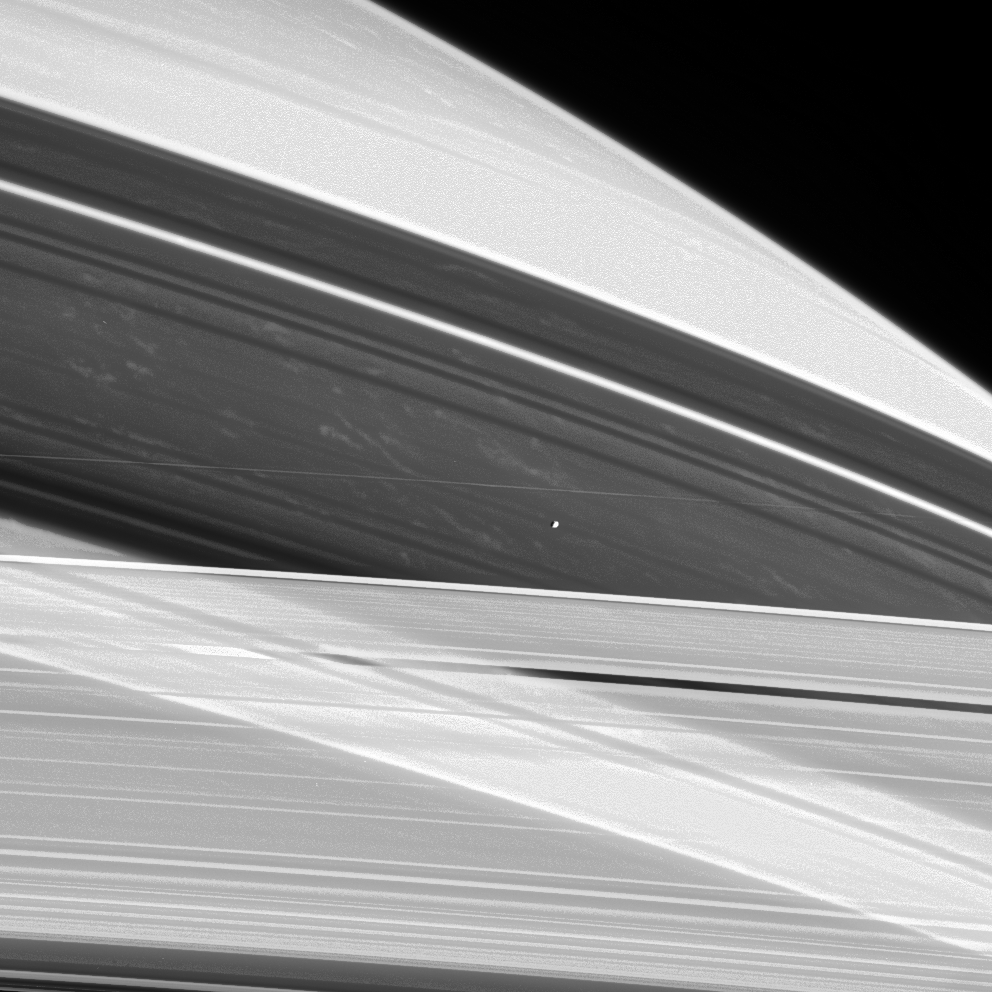

Shepherd of Ice

Saturn’s shepherd moon Prometheus hovers between the A and F rings as if suspended on an invisible thread, while bright clouds drift in Saturn’s atmosphere approximately 130,000 kilometers (81,000 miles) beyond. It is noteworthy that such clouds are visible here in the shadows cast by the rings.

Prometheus is 102 kilometers (63 miles) across.

The image was taken in visible light with the Cassini spacecraft narrow-angle camera on June 3, 2005, at a distance of approximately 2.1 million kilometers (1.3 million miles) from Saturn. The image scale is 13 kilometers (8 miles) per pixel. This view was processed to enhance fine details.

The Cassini-Huygens mission is a cooperative project of NASA, the European Space Agency and the Italian Space Agency. The Jet Propulsion Laboratory, a division of the California Institute of Technology in Pasadena, manages the mission for NASA’s Science Mission Directorate, Washington, D.C. The Cassini orbiter and its two onboard cameras were designed, developed and assembled at JPL. The imaging team is based at the Space Science Institute, Boulder, Colo.

Credit: NASA/JPL/Space Science Institute